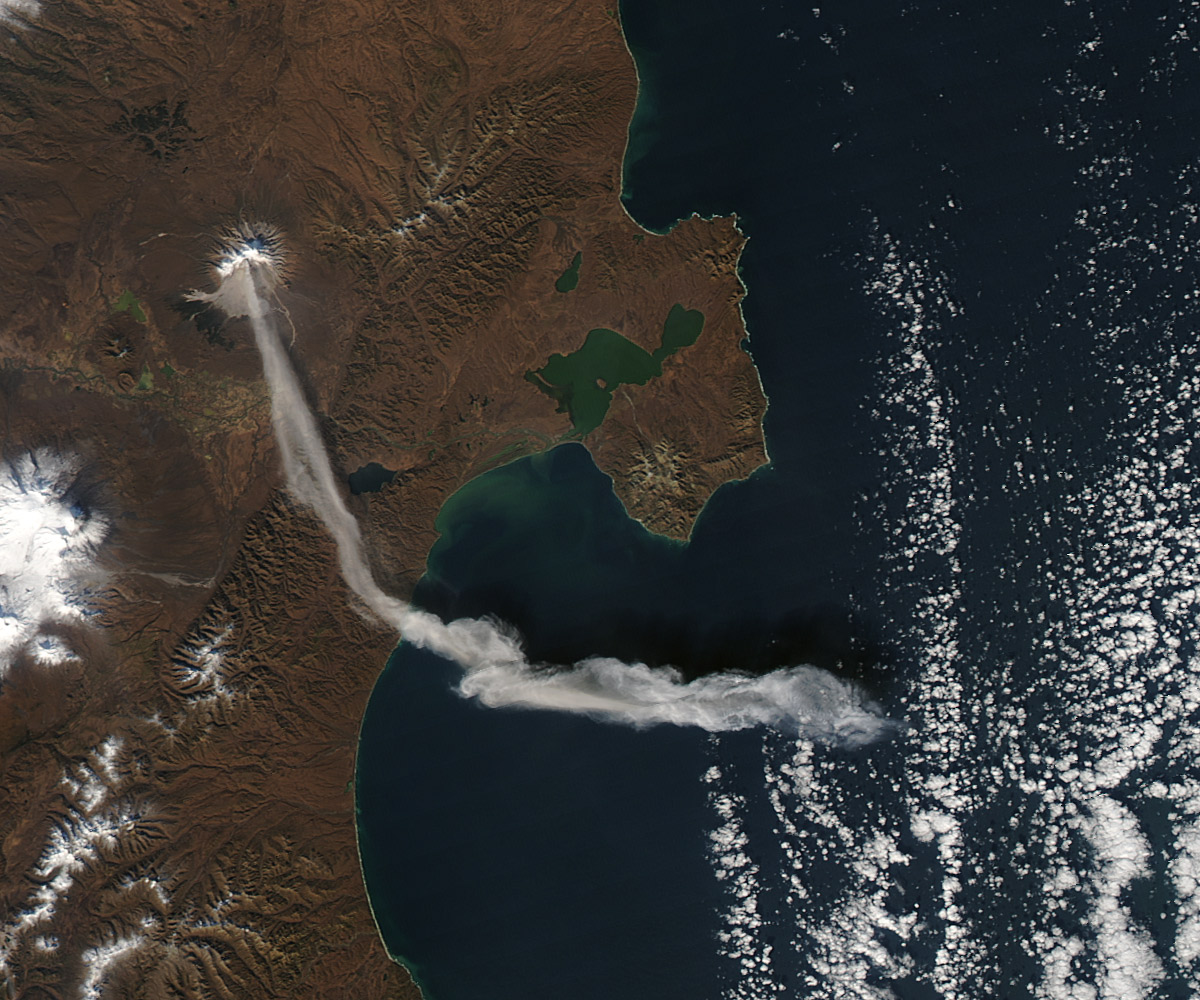

Ash Plume from Shiveluch

When NASA’s Terra satellite passed over Russia’s Kamchatka Peninsula at noon local time (00:00 Universal Time) on October 6, 2012, Shilveluch Volcano was quiet. By the time NASA’s Aqua satellite passed over the area two hours later (bottom image), the volcano had erupted and sent a plume of ash over the Kamchatskiy Zaliv. The plume traveled about 90 kilometers (55 miles) toward the south-southeast, where a change in wind direction began pushing the plume toward the east. On October 6, 2012, the Kamchatka Volcanic Emergency Response Team (KVERT) reported that the ash plume from Shiveluch reached an altitude of 3 kilometers (9,800 feet) above sea level, and had traveled some 220 kilometers (140 miles) from the volcano summit. Shiveluch (also spelled Sheveluch) ranks among the biggest and most active volcanoes on the Kamchatka Peninsula. Rising to 3,283 meters (10,771 feet) above sea level, Shiveluch is a stratovolcano composed of alternating layers of hardened lava, compacted ash, and rocks ejected by previous eruptions. The beige-colored expanse of rock on the volcano’s southern slopes (visible in both images) is due to an explosive eruption that occurred in 1964. Part of Shiveluch’s southern flank collapsed, and the light-colored rock is avalanche debris left by that event. High-resolution imagery of Shiveluch shows very little vegetation within that avalanche zone. On October 6, 2012, KVERT cited observations from the Moderate Resolution Imaging Spectroradiometer (MODIS) instruments on Terra and Aqua in detecting the Shiveluch eruption. This was not the first time that MODIS observed a Shiveluch eruption shortly after it started. In 2007, MODIS captured an image within minutes of the eruption’s start, before winds could blow the ash away from the summit. When NASA’s Terra satellite passed over Russia’s Kamchatka Peninsula at noon local time (00:00 Universal Time) on October 6, 2012, Shilveluch Volcano was quiet (top image). By the time NASA’s Aqua satellite passed over the area two hours later (bottom image), the volcano had erupted and sent a plume of ash over the Kamchatskiy Zaliv. The plume traveled about 90 kilometers (55 miles) toward the south-southeast, where a change in wind direction began pushing the plume toward the east. On October 6, 2012, the Kamchatka Volcanic Emergency Response Team (KVERT) reported that the ash plume from Shiveluch reached an altitude of 3 kilometers (9,800 feet) above sea level, and had traveled some 220 kilometers (140 miles) from the volcano summit. Shiveluch (also spelled Sheveluch) ranks among the biggest and most active volcanoes on the Kamchatka Peninsula. Rising to 3,283 meters (10,771 feet) above sea level, Shiveluch is a stratovolcano composed of alternating layers of hardened lava, compacted ash, and rocks ejected by previous eruptions. The beige-colored expanse of rock on the volcano’s southern slopes (visible in both images) is due to an explosive eruption that occurred in 1964. Part of Shiveluch’s southern flank collapsed, and the light-colored rock is avalanche debris left by that event. High-resolution imagery of Shiveluch shows very little vegetation within that avalanche zone. On October 6, 2012, KVERT cited observations from the Moderate Resolution Imaging Spectroradiometer (MODIS) instruments on Terra and Aqua in detecting the Shiveluch eruption. This was not the first time that MODIS observed a Shiveluch eruption shortly after it started. In 2007, MODIS captured an image within minutes of the eruption’s start, before winds could blow the ash away from the summit.

Credit: NASA Earth Observatory